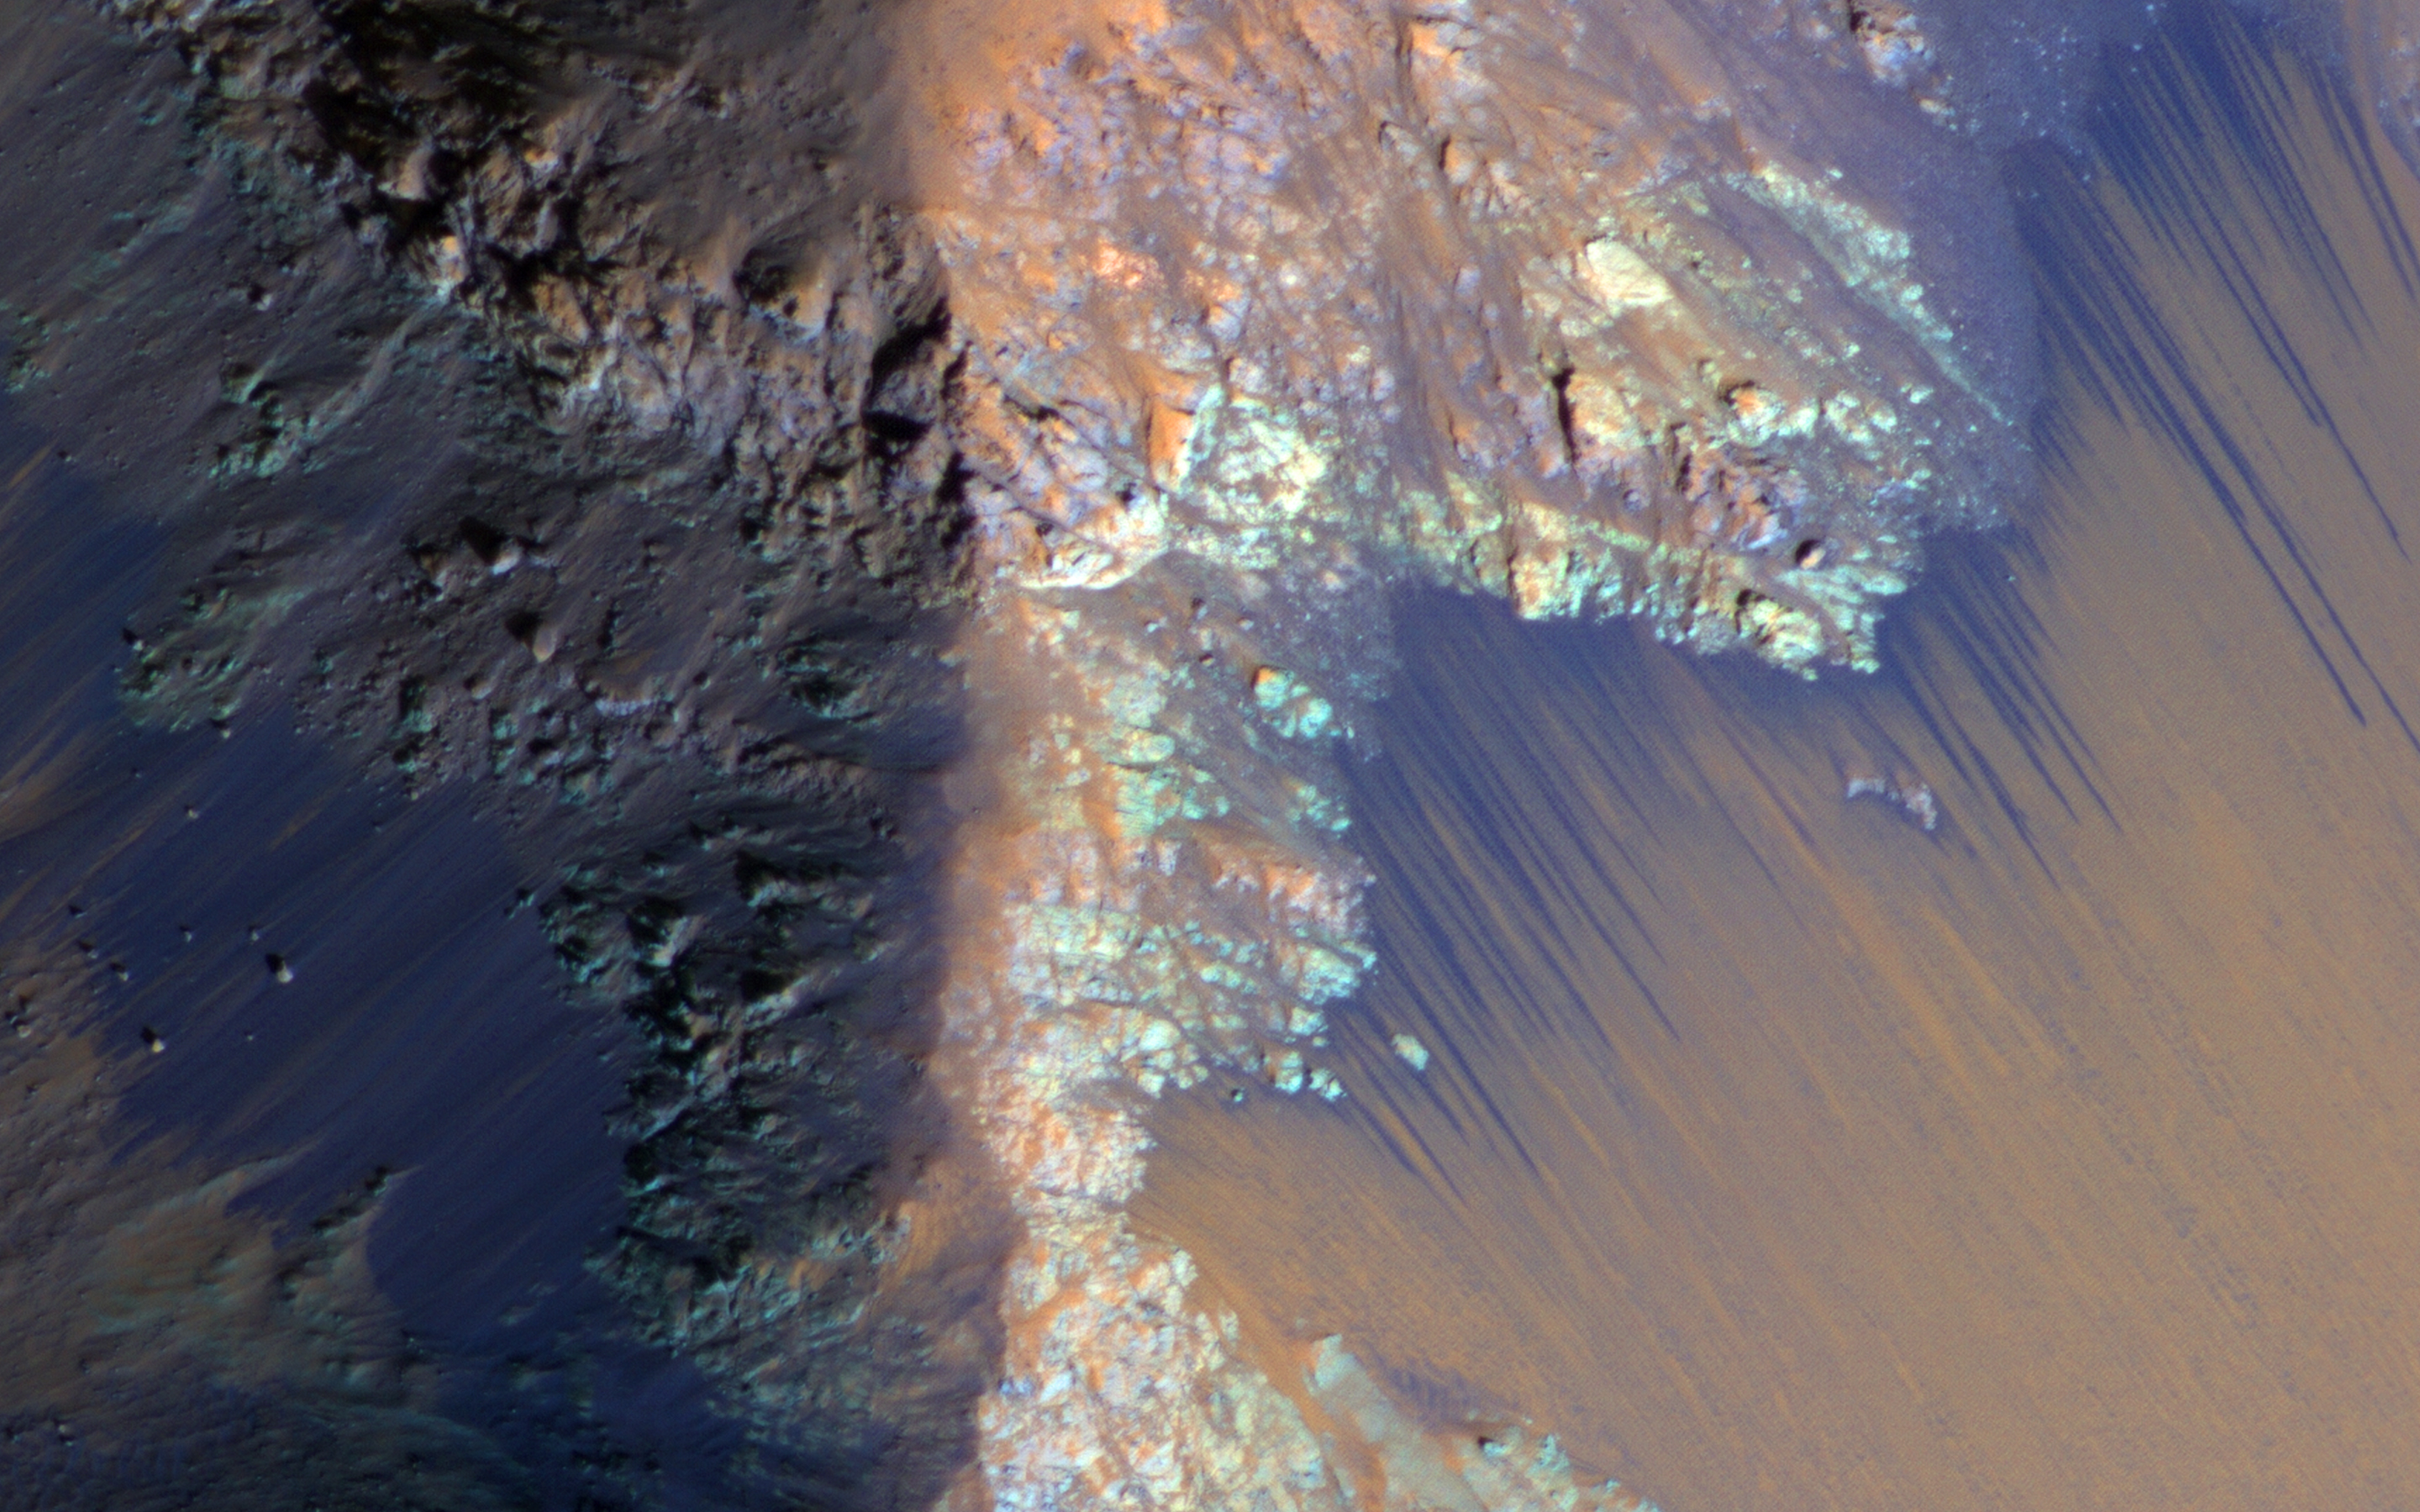

Recurring Slope Lineae in Coprates Chasma

Recurring slope lineae (RSL) may be due to active seeps of water. These dark flows are abundant along the steep slopes of ancient bedrock in Coprates Chasma.

The enhanced-color cutout shows a full-resolution sample. The RSL are most prominent on the bright fans at the base of the bedrock, but actually extend back into the bedrock following small channels. MRO is continuing to monitor key sites to better understand this and other geologic activity on Mars.

This is a stereo pair with ESP_034619_1670.

HiRISE is one of six instruments on NASA’s Mars Reconnaissance Orbiter. The University of Arizona, Tucson, operates the orbiter’s HiRISE camera, which was built by Ball Aerospace & Technologies Corp., Boulder, Colo. NASA’s Jet Propulsion Laboratory, a division of the California Institute of Technology in Pasadena, manages the Mars Reconnaissance Orbiter Project for the NASA Science Mission Directorate, Washington.

Credit: NASA/JPL-Caltech/Univ. of Arizona